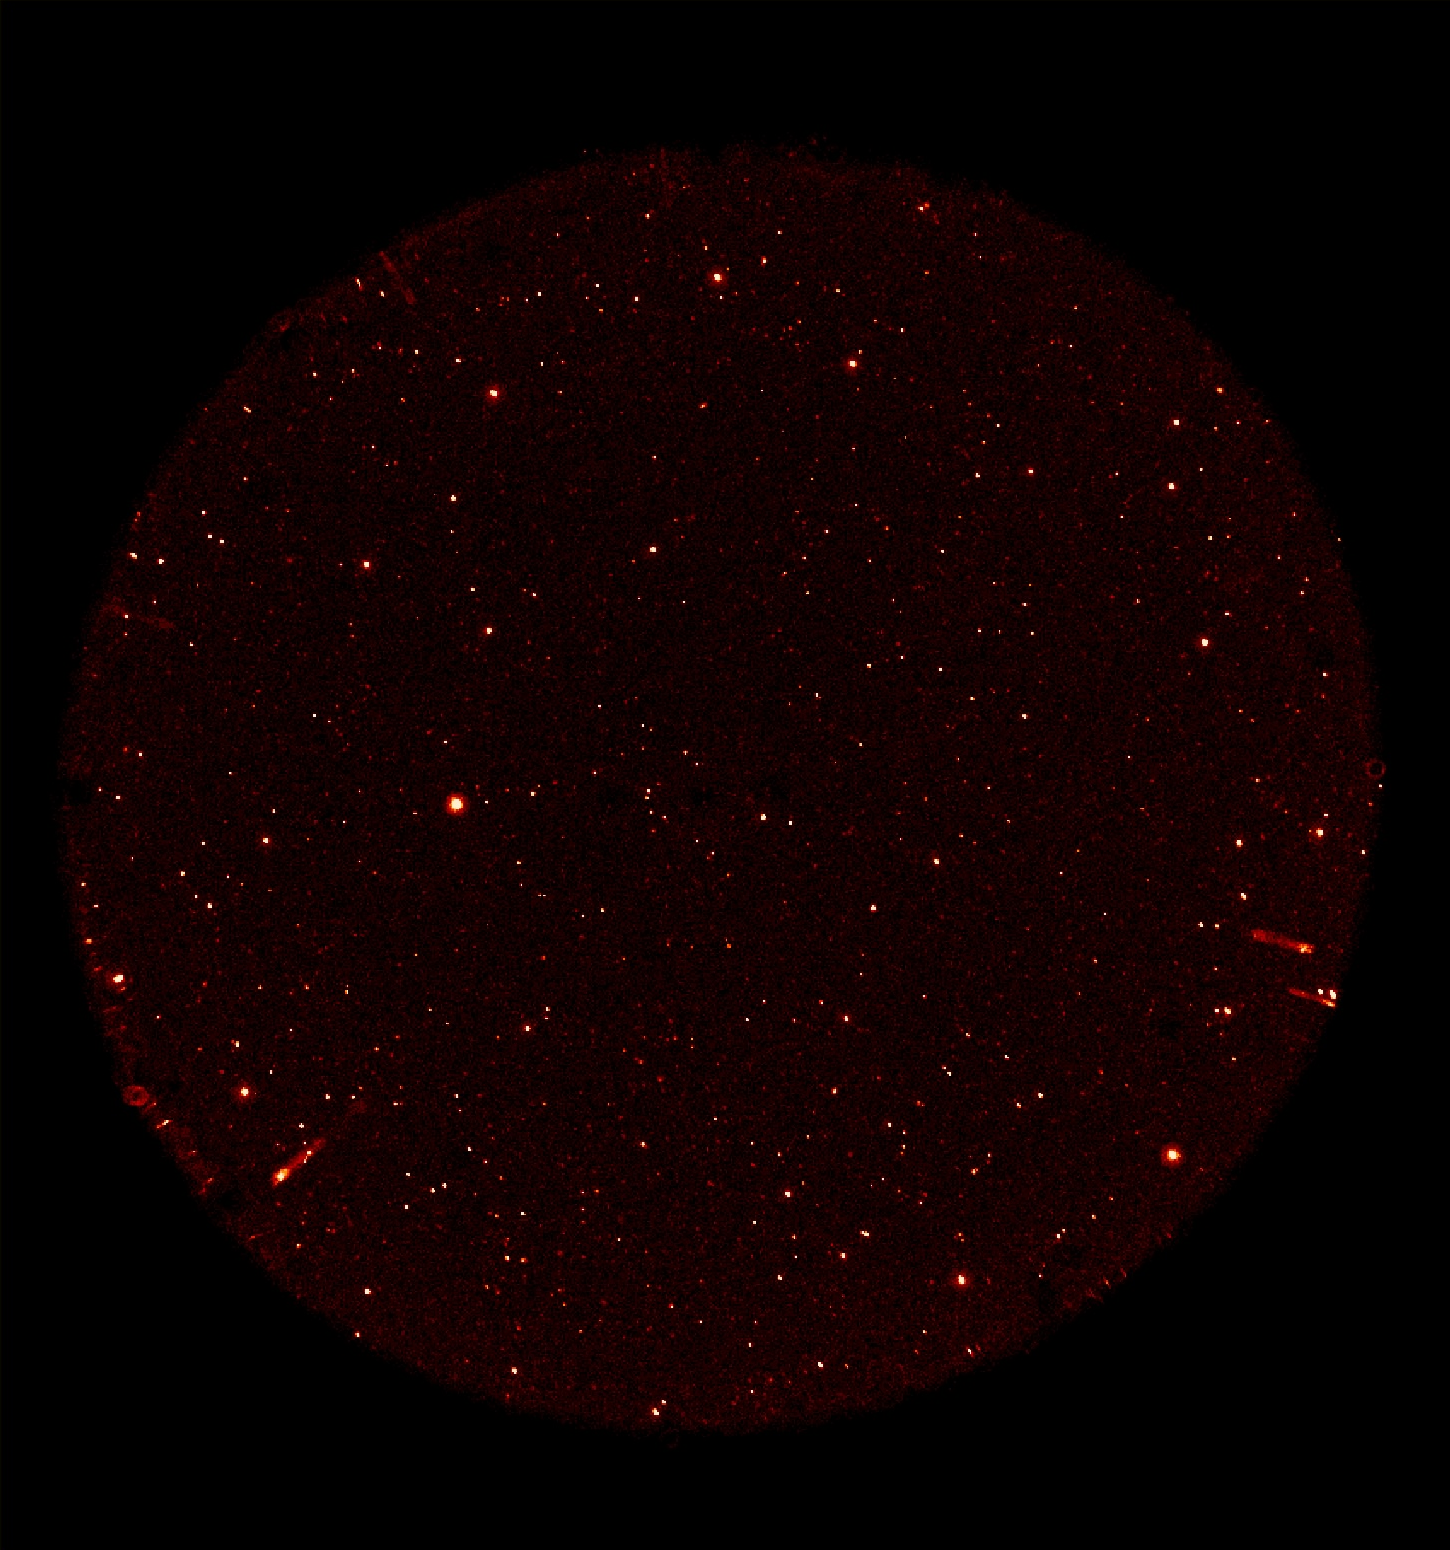

GALEX 1st Light Near Ultraviolet

This image was taken on May 21 and 22 by NASA’s Galaxy Evolution Explorer. The image was made from data gathered during the missions “first light” milestone, and shows celestial objects in the constellation Hercules. The objects shown represent those detected by the camera’s near ultraviolet channel over a 5-minute period. The radial streaks at the edge of the image are due to stars reflecting from the near ultraviolet detector window.

The Galaxy Evolution Explorer’s first light images are dedicated to the crew of the Space Shuttle Columbia. The Hercules region was directly above Columbia when it made its last contact with NASA Mission Control on February 1, over the skies of Texas.

The Galaxy Evolution Explorer launched on April 28 on a mission to map the celestial sky in the ultraviolet and determine the history of star formation in the universe over the last 10 billion years.

Credit: NASA/JPL/Caltech